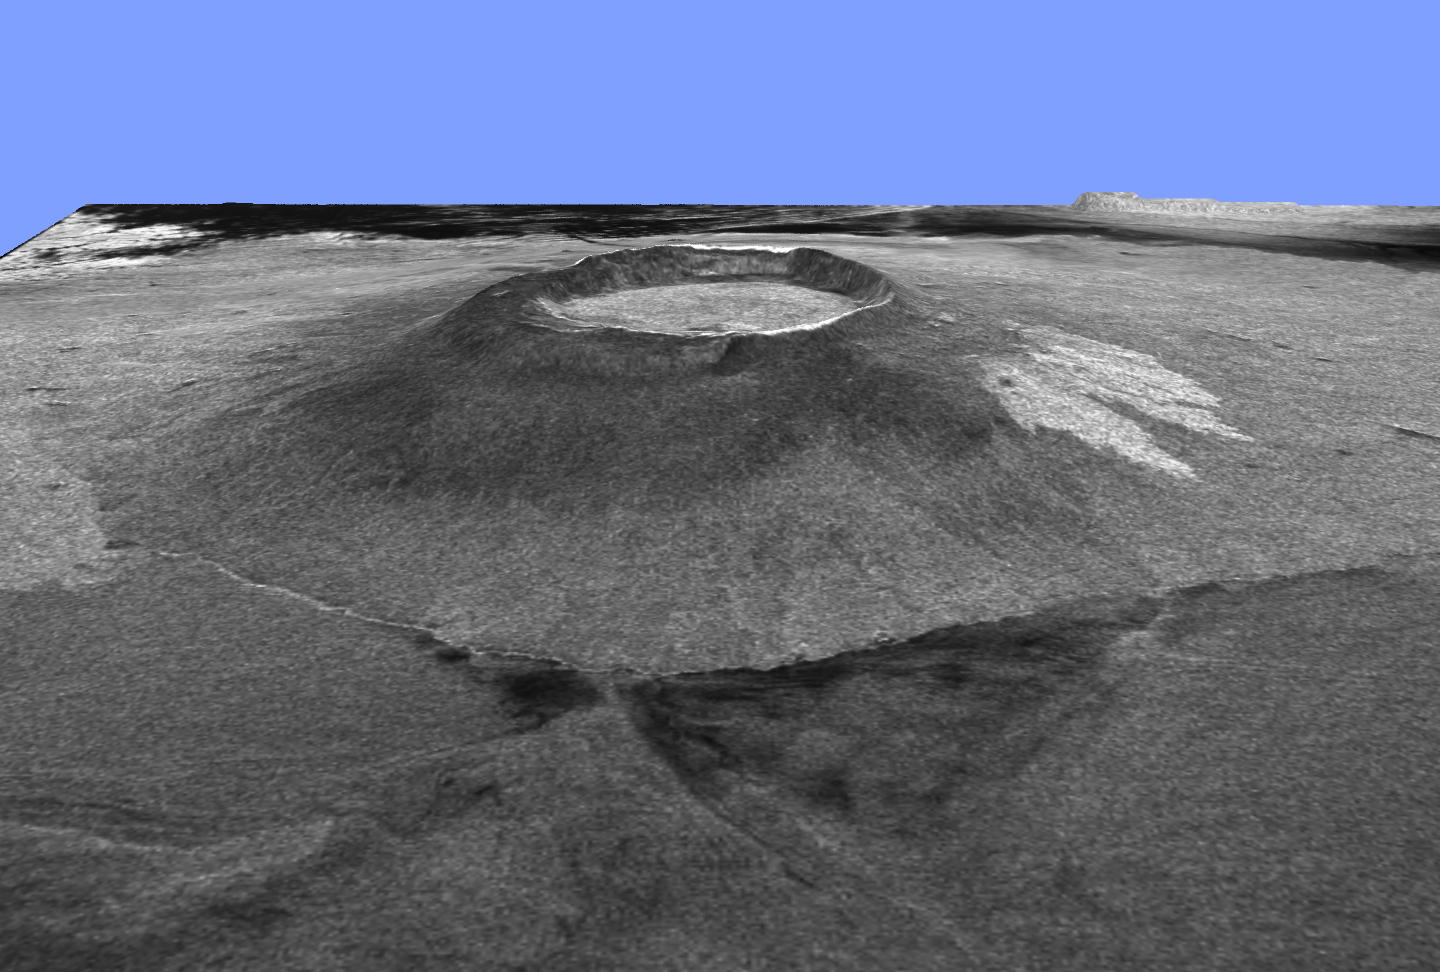

Space Radar Image Isla Isabela in 3-D

This is a three-dimensional view of Isabela, one of the Galapagos Islands located off the western coast of Ecuador, South America. This view was constructed by overlaying a Spaceborne Imaging Radar-C/X-band Synthetic Aperture Radar (SIR-C/X-SAR) image on a digital elevation map produced by TOPSAR, a prototype airborne interferometric radar which produces simultaneous image and elevation data. The vertical scale in this image is exaggerated by a factor of 1.87. The SIR-C/X-SAR image was taken on the 40th orbit of space shuttle Endeavour. The image is centered at about 0.5 degree south latitude and 91 degrees west longitude and covers an area of 75 by 60 kilometers (47 by 37 miles). The radar incidence angle at the center of the image is about 20 degrees.

The western Galapagos Islands, which lie about 1,200 kilometers (750 miles) west of Ecuador in the eastern Pacific, have six active volcanoes similar to the volcanoes found in Hawaii and reflect the volcanic processes that occur where the ocean floor is created. Since the time of Charles Darwin’s visit to the area in 1835, there have been more than 60 recorded eruptions on these volcanoes. This SIR-C/X-SAR image of Alcedo and Sierra Negra volcanoes shows the rougher lava flows as bright features, while ash deposits and smooth pahoehoe lava flows appear dark. Vertical exaggeration of relief is a common tool scientists use to detect relationships between structure (for example, faults, and fractures) and topography.

Spaceborne Imaging Radar-C and X-Synthetic Aperture Radar (SIR-C/X-SAR) is part of NASA’s Mission to Planet Earth. The radars illuminate Earth with microwaves allowing detailed observations at any time, regardless of weather or sunlight conditions. SIR-C/X-SAR uses three microwave wavelengths: L-band (24 cm), C-band (6 cm) and X-band (3 cm). The multi-frequency data will be used by the international scientific community to better understand the global environment and how it is changing. The SIR-C/X-SAR data, complemented by aircraft and ground studies, will give scientists clearer insights into those environmental changes which are caused by nature and those changes which are induced by human activity.

SIR-C was developed by NASA’s Jet Propulsion Laboratory. X-SAR was developed by the Dornier and Alenia Spazio companies for the German space agency, Deutsche Agentur fuer Raumfahrtangelegenheiten (DARA), and the Italian space agency, Agenzia Spaziale Italiana (ASI).

Credit: NASA/JPL/NGA